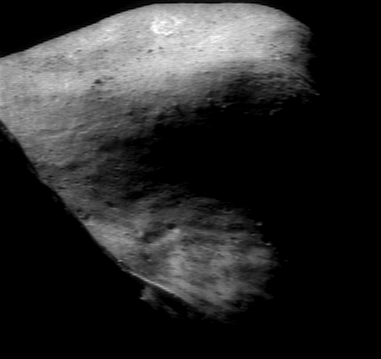

An Unusual Perspective

NEAR Shoemaker captured this unusual view of the southwestern wall of Eros’ saddle on November 24, 2000, from a 198-kilometer (123-mile) altitude. The camera is pointed west-southwest, looking down the length of the asteroid. The horizon is across the top of the picture. At lower left, the shadowed high terrain east of the saddle blocks the view of the illuminated western wall. The lowest part of the saddle, at the bottom center of the image, is barely illuminated. The dark areas at the very center of the picture and along the right side are in shadow.

Built and managed by The Johns Hopkins University Applied Physics Laboratory, Laurel, Maryland, NEAR was the first spacecraft launched in NASA’s Discovery Program of low-cost, small-scale planetary missions. See the NEAR web page at http://near.jhuapl.edu/ for more details.

Credit: NASA/JPL/JHUAPL